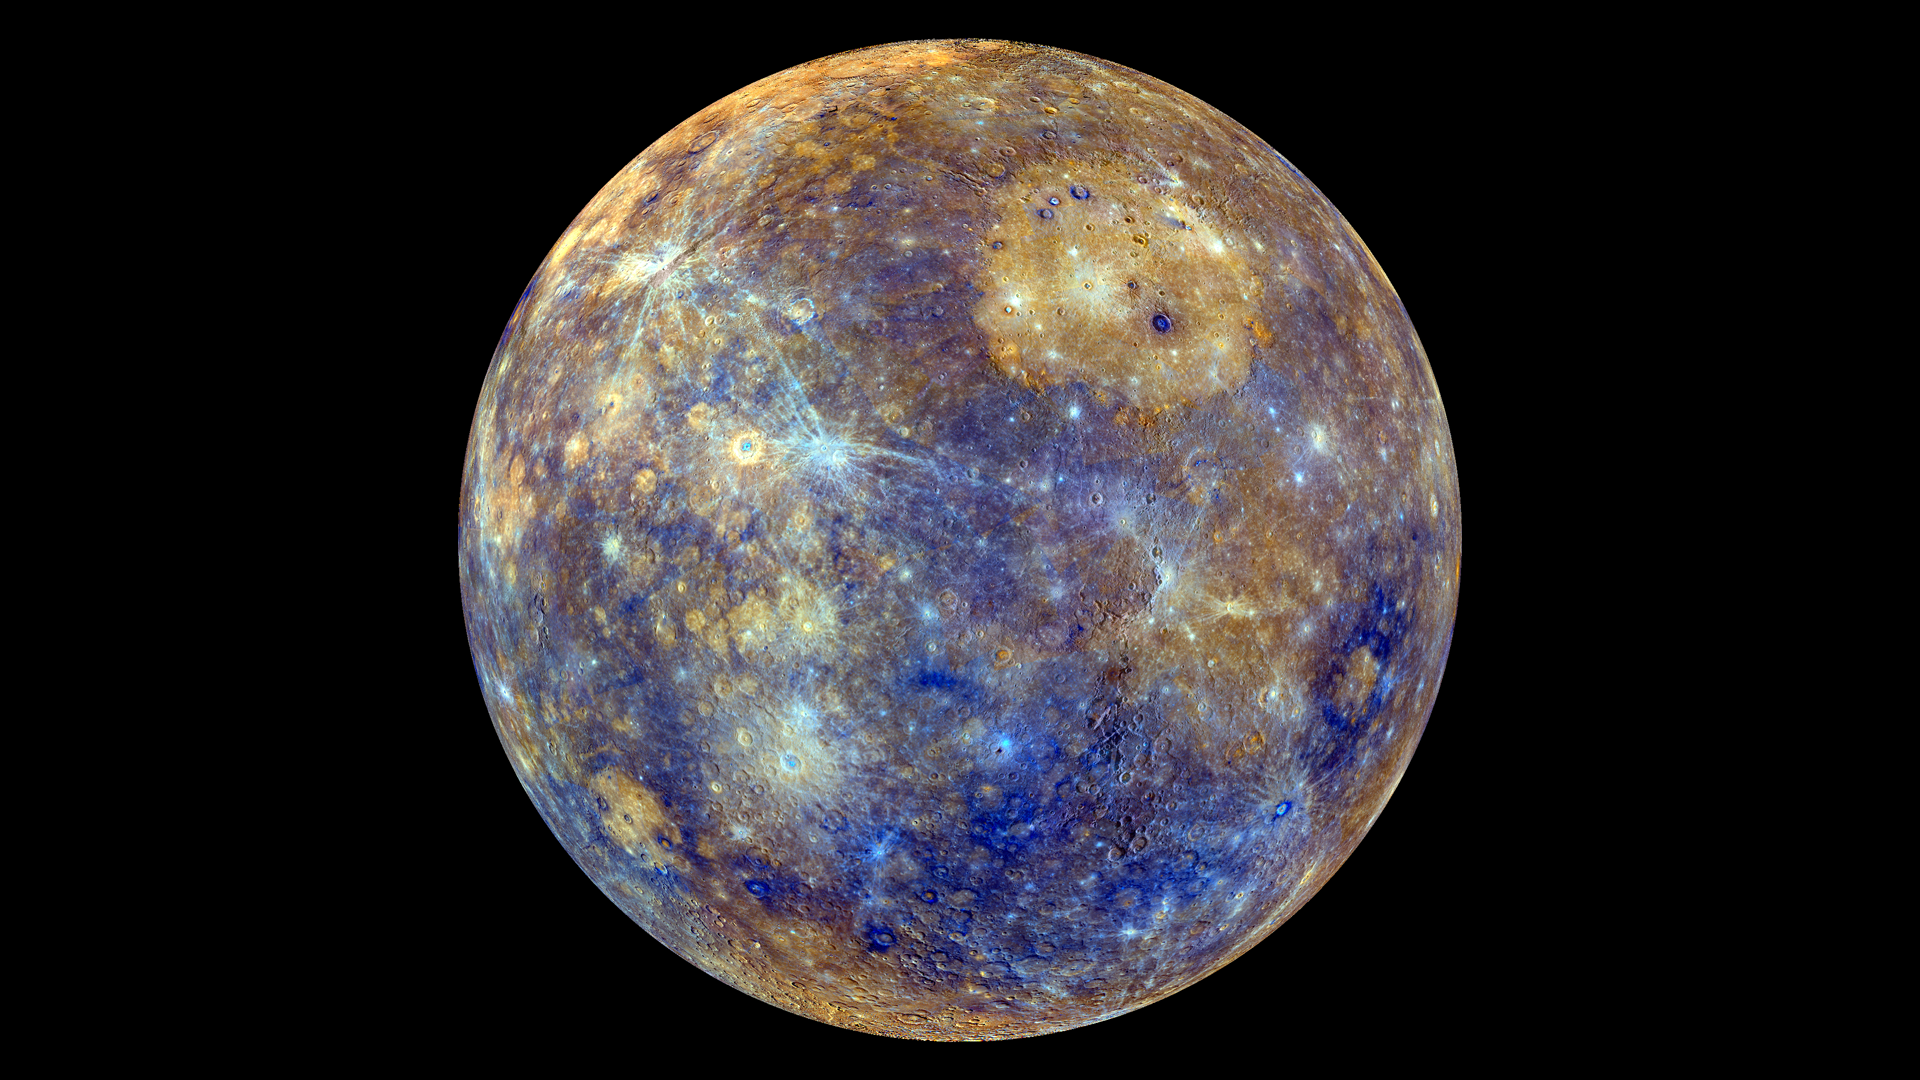

Colors of the Innermost Planet: View 1

This colorful view of Mercury was produced by using images from the color base map imaging campaign during MESSENGER’s primary mission. These colors are not what Mercury would look like to the human eye, but rather the colors enhance the chemical, mineralogical, and physical differences between the rocks that make up Mercury’s surface.

Young crater rays, extending radially from fresh impact craters, appear light blue or white. Medium- and dark-blue areas are a geologic unit of Mercury’s crust known as the “low-reflectance material”, thought to be rich in a dark, opaque mineral. Tan areas are plains formed by eruption of highly fluid lavas. The giant Caloris basin is the large circular tan feature located just to the upper right of center of the image.

To see the other side of the planet view this image.

To watch a movie of this colorful view of Mercury as a spinning globe click here or visit the mission’s Movie Page.

Instrument: Wide Angle Camera (WAC) of the Mercury Dual Imaging System (MDIS)
Center Latitude: 0°
Center Longitude: 140° E
Scale: Mercury’s diameter is 4880 kilometers (3030 miles)
Map Projection: orthographic

The MESSENGER spacecraft is the first ever to orbit the planet Mercury, and the spacecraft’s seven scientific instruments and radio science investigation are unraveling the history and evolution of the Solar System’s innermost planet. Visit the Why Mercury? section of this website to learn more about the key science questions that the MESSENGER mission is addressing. During the one-year primary mission, MDIS acquired 88,746 images and extensive other data sets. MESSENGER is now in a year-long extended mission, during which plans call for the acquisition of more than 80,000 additional images to support MESSENGER’s science goals.

For information regarding the use of images, see the MESSENGER image use policy.

Credit: NASA/Johns Hopkins University Applied Physics Laboratory/Carnegie Institution of Washington